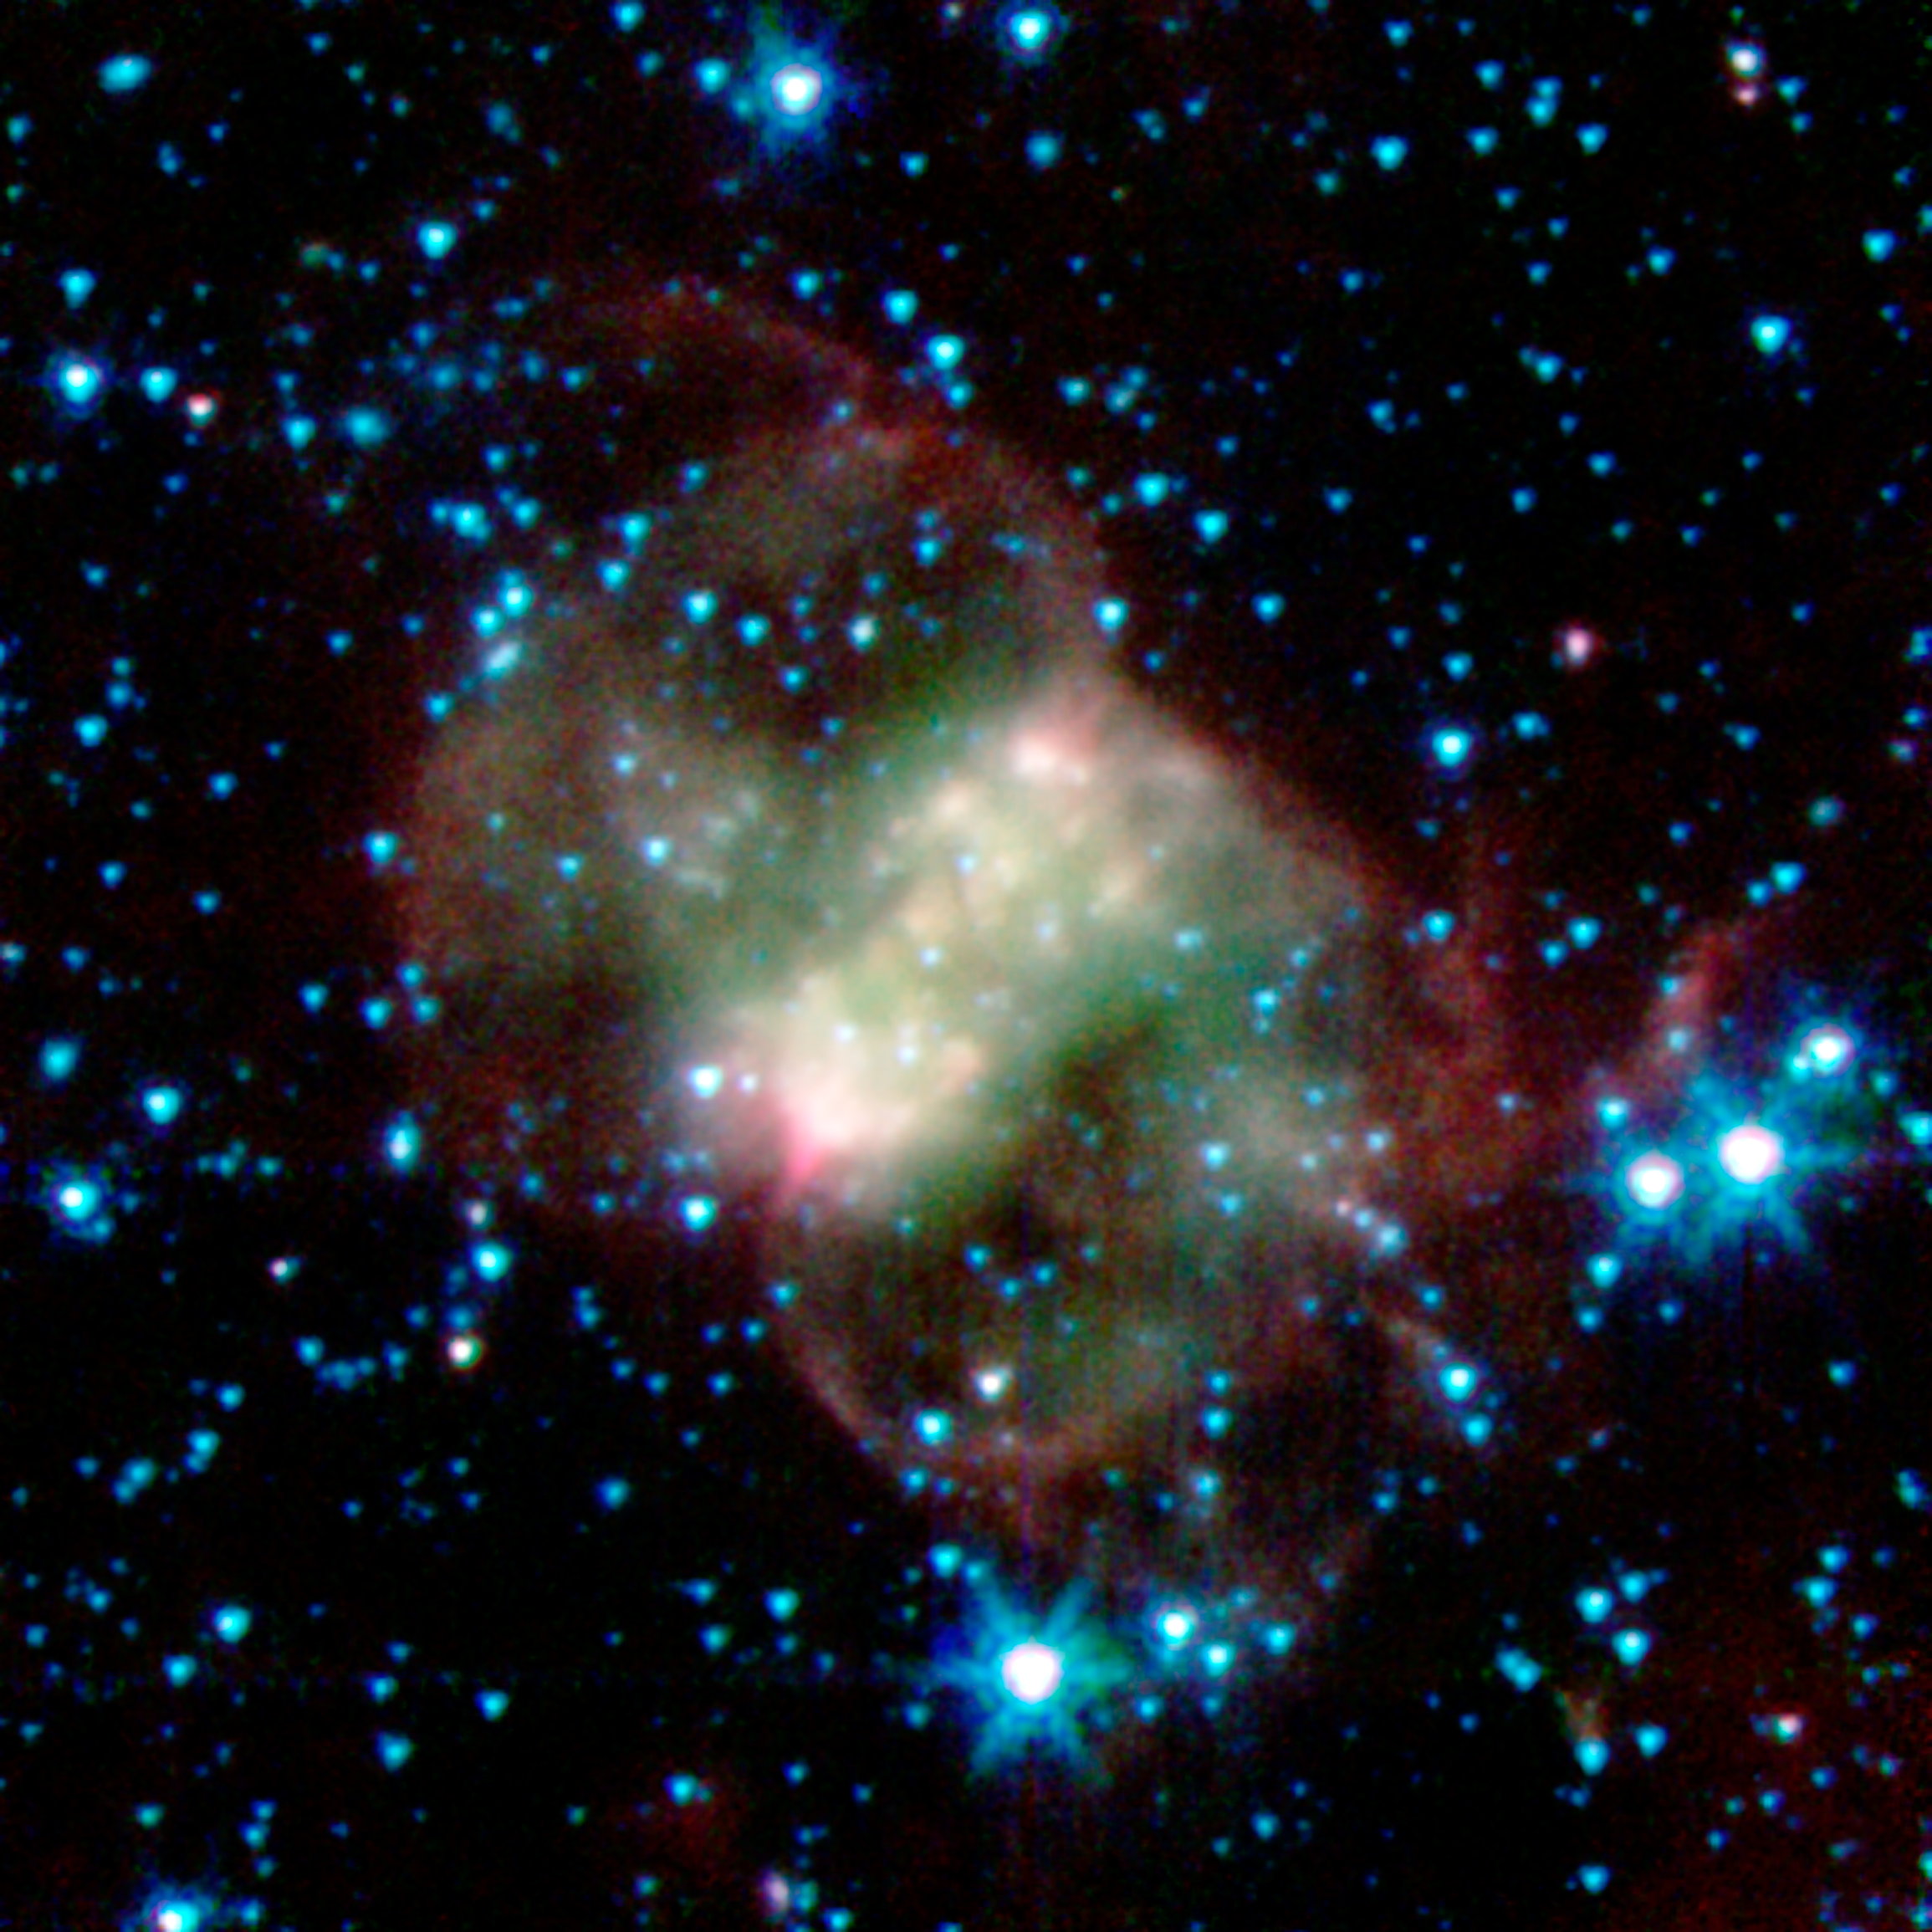

Little Dumbbell Nebula

This planetary nebula, known as NGC 650 or the Little Dumbbell, is about 2,500 light-years from Earth in the Perseus constellation. Unlike the other spherical nebulas, it has a bipolar or butterfly shape due to a "waist," or disk, of thick material, running from lower left to upper right. Fast winds blow material away from the star, above and below this dusty disk. The ghoulish green and red clouds are from glowing hydrogen molecules, with the green area being hotter than the red.

In this image, infrared light at wavelengths of 3.6 microns is rendered in blue, 4.5 microns in green, and 8.0 microns in red.

Credit: NASA/JPL-Caltech/J. Hora (Harvard-Smithsonian CfA)